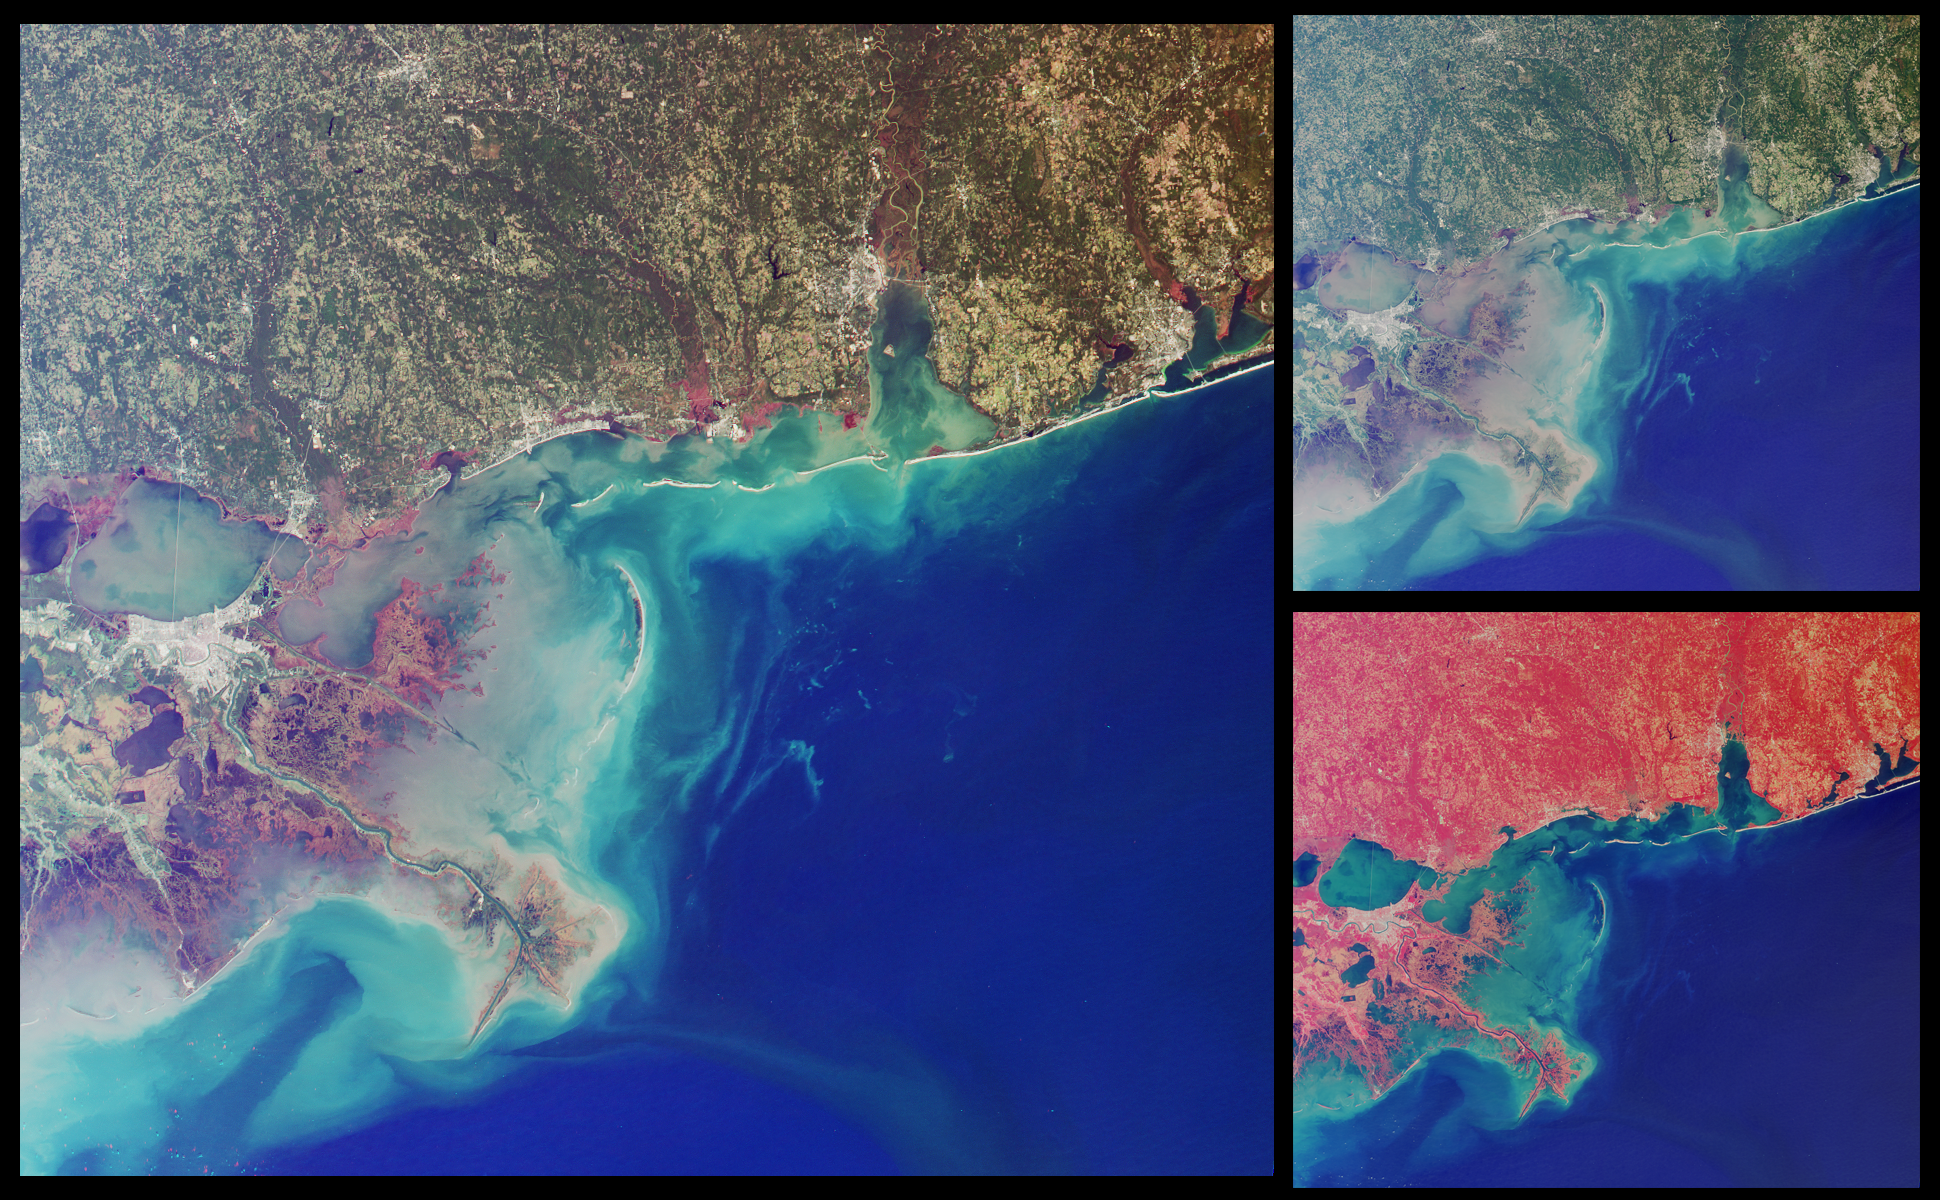

Wetlands of the Gulf Coast

This set of images from the Multi-angle Imaging SpectroRadiometer highlights coastal areas of four states along the Gulf of Mexico: Louisiana, Mississippi, Alabama and part of the Florida panhandle. The images were acquired on October 15, 2001 (Terra orbit 9718) and represent an area of 345 kilometers x 315 kilometers.

The two smaller images on the right are (top) a natural color view comprised of red, green, and blue band data from MISR’s nadir (vertical-viewing) camera, and (bottom) a false-color view comprised of near-infrared, red, and blue band data from the same camera. The predominantly red color of the false-color image is due to the presence of vegetation, which is bright at near-infrared wavelengths. Cities appear as grey patches, with New Orleans visible at the southern edge of Lake Pontchartrain, along the left-hand side of the images. The Lake Pontchartrain Bridge runs approximately north-south across the middle of the lake. The distinctive shape of the Mississippi River Delta can be seen to the southeast of New Orleans. Other coastal cities are visible east of the Mississippi, including Biloxi, Mobile and Pensacola.

The large image is similar to the true-color nadir view, except that red band data from the 60-degree backward-looking camera has been substituted into the red channel; the blue and green data from the nadir camera have been preserved. In this visualization, green hues appear somewhat subdued, and a number of areas with a reddish color are present, particularly near the mouths of the Mississippi, Pascagoula, Mobile-Tensaw, and Escambia Rivers. Here, the red color is highlighting differences in surface texture. This combination of angular and spectral information differentiates areas with aquatic vegetation associated with poorly drained bottom lands, marshes, and/or estuaries from the surrounding surface vegetation. These wetland regions are not as well differentiated in the conventional nadir views.

Variations in ocean color are apparent in all three views, and represent the outflow of suspended sediment from the seabed shelf to the open waters of the Gulf of Mexico. Major features include the Mississippi Delta, where large amounts of land-derived sediments have been deposited in shallow coastal waters. These deltaic environments form a complex, interconnected web of estuarine channels and extensive coastal wetlands that provide important habitat for fisheries. The city of New Orleans is prone to flooding, with about 45% of the metropolitan core situated at or below sea level. The city is protected by levees, but the wetlands which also function as a buffer from storm surges have been disappearing.

MISR was built and is managed by NASA’s Jet Propulsion Laboratory, Pasadena, CA, for NASA’s Office of Earth Science, Washington, DC. The Terra satellite is managed by NASA’s Goddard Space Flight Center, Greenbelt, MD. JPL is a division of the California Institute of Technology.

Credit: NASA/GSFC/LaRC/JPL, MISR Team